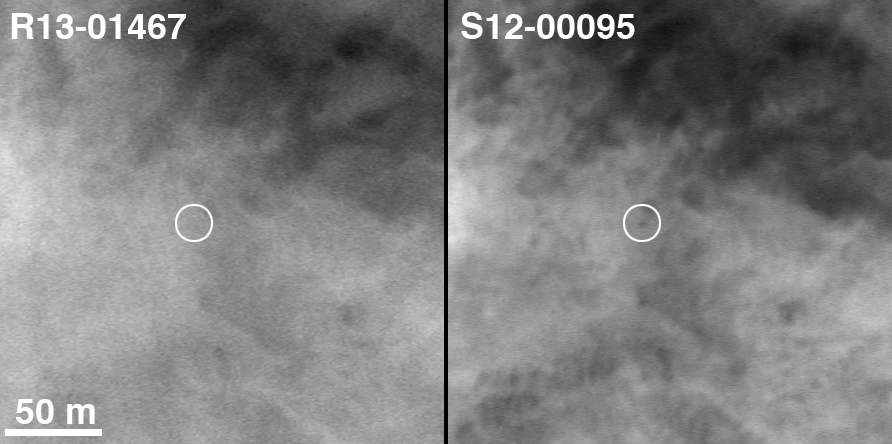

Spirit on “Husband Hill,” with 2004 Comparison

Two Earth years ago, NASA’s Mars Exploration Rover Spirit touched down in Gusev Crater. The rover marked its first Mars-year (687 Earth days) anniversary in November 2005. On Nov. 2, 2005, shortly before Spirit’s Martian anniversary, the Mars Orbiter Camera on NASA’s Mars Global Surveyor acquired an image centered on the rover’s location in the “Columbia Hills.” The location of Spirit on that date is circled on the image on the right. On the left, for comparison, is an image from Jan. 10, 2004, when few dreamed that the Spirit would ever reach the hills from its landing site about three kilometers (two miles) away.

The newer image has a resolution of about 50 centimeters (1.6 feet) per pixel. North is up; illumination is from the left. The location is near 14.8 degrees south latitude, 184.6 degrees west longitude. Dr. Timothy J. Parker of the Mars Exploration Rover team at NASA’s Jet Propulsion Laboratory, Pasadena, Calif., confirmed the location of the rover in the 2005 image. The scale bar is 50 meters (164 feet).

Credit: NASA/JPL-Caltech/MSSS